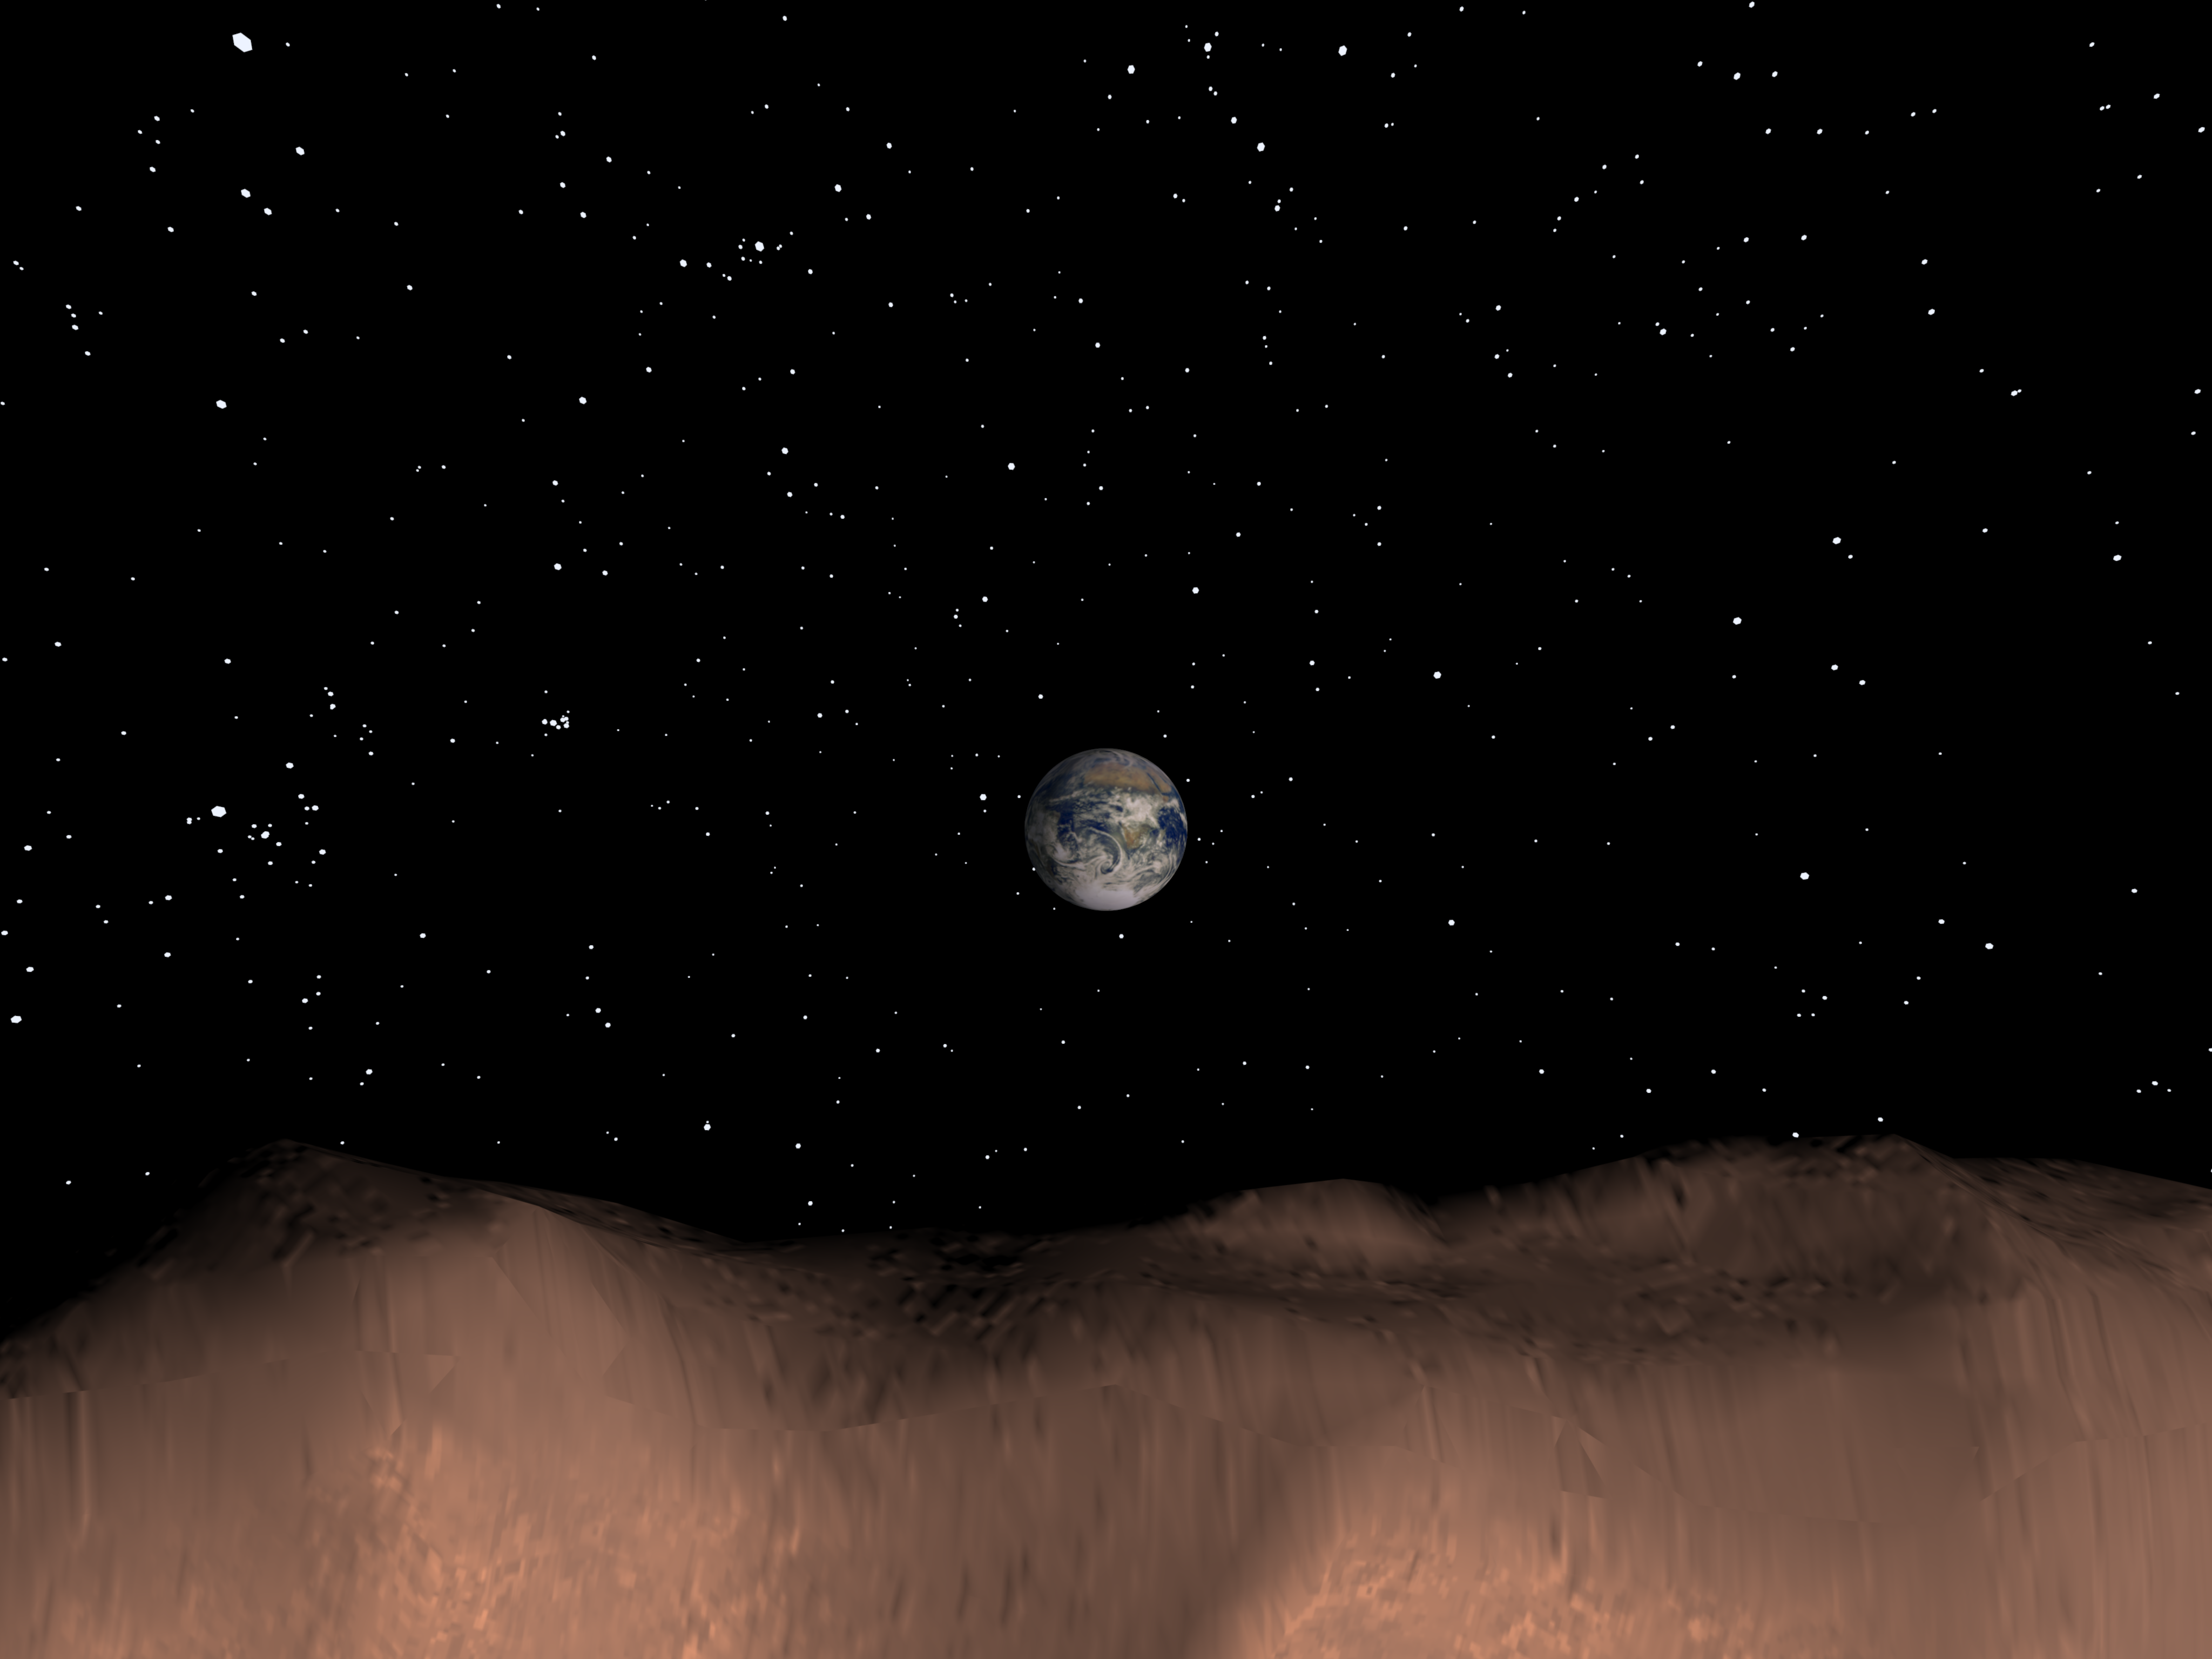

Computer Generated View of Earth as seen from the Asteroid Toutatis

This computer generated image depicts a view of Earth as seen from the surface of the asteroid Toutatis on Nov 29th 1996. A 2.5 degree field-of-view synthetic computer camera was used for this simulation. Toutatis is visible on this date as a twelfth magnitude object in the night sky in the constellation of Virgo and could be viewed with a medium sized telescope. Toutatis currently approaches Earth once every four years and, on Nov. 29th, 1996 will be 5.2 million kilometers away (approx. 3.3 million miles).

In approximately 8 years, on Sept. 29th, 2004, it will be less than 1.6 million kilometers from Earth. This is only 4 times the distance to the moon, and is the closest approach predicted for any known asteroid or comet during the next 60 years.

Credit: NASA/JPL